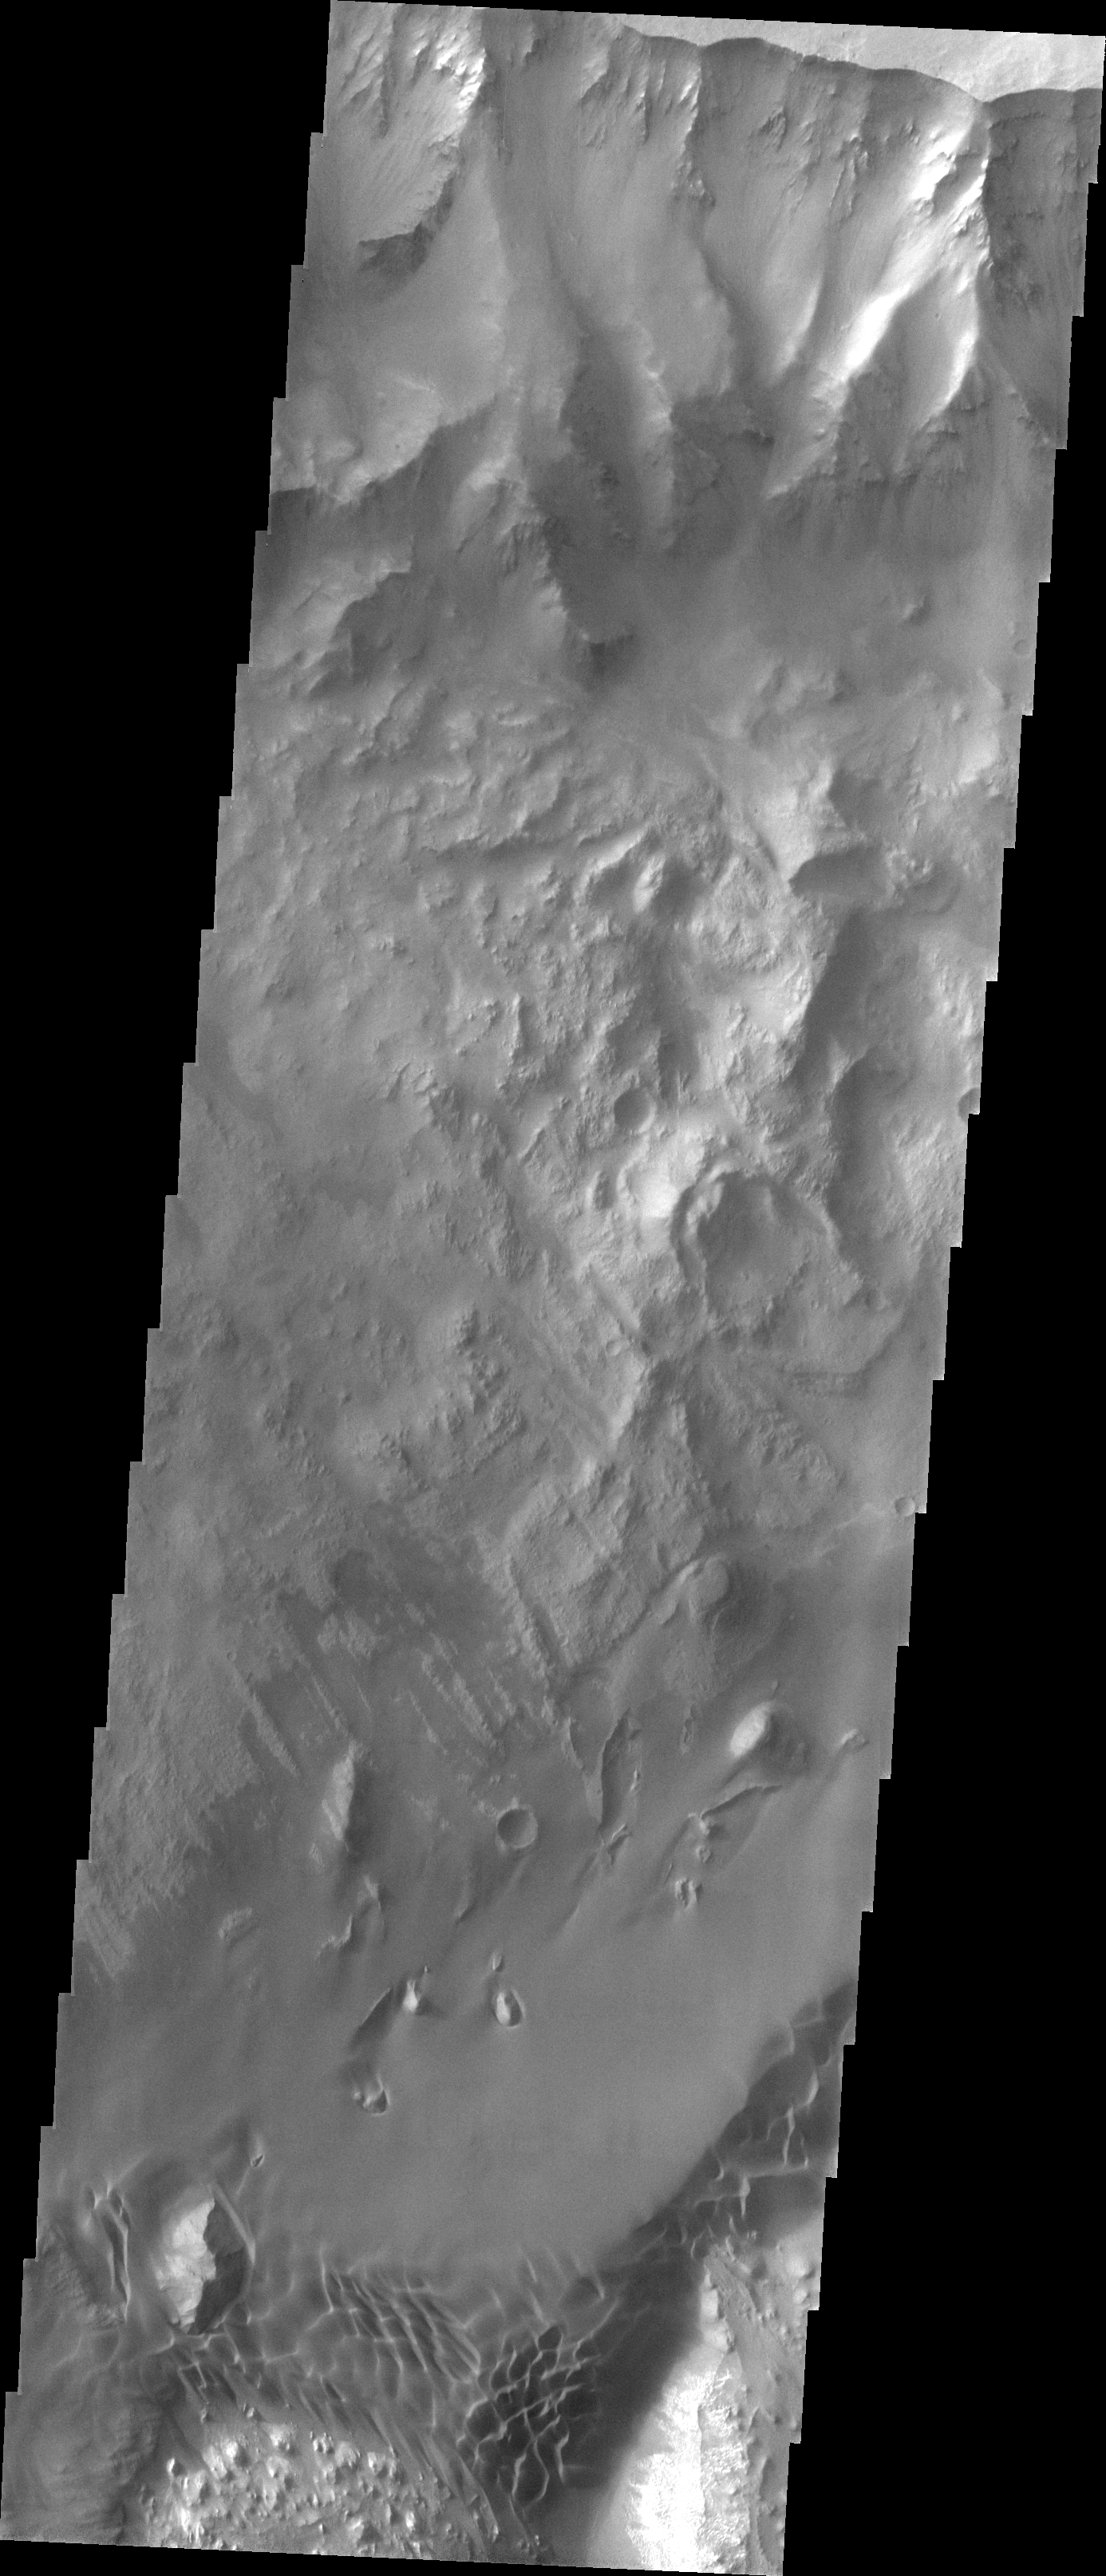

Ganges Chasma Sand Sheet

Our topic for the weeks of April 4 and April 11 is dunes on Mars. We will look at the north polar sand sea and at isolated dune fields at lower latitudes. Sand seas on Earth are often called “ergs,” an Arabic name for dune field. A sand sea differs from a dune field in two ways: 1) a sand sea has a large regional extent, and 2) the individual dunes are large in size and complex in form.

Today’s sand sheet is located in the Ganges Chasma portion of Valles Marineris. As with yesterday’s image, note that the dune forms are seen only at the margin and that the interior of the sand sheet at this resolution appears to completely lack dune forms.

Image information: VIS instrument. Latitude -6.4, Longitude 310.7 East (49.3 West). 19 meter/pixel resolution.

Note: this THEMIS visual image has not been radiometrically nor geometrically calibrated for this preliminary release. An empirical correction has been performed to remove instrumental effects. A linear shift has been applied in the cross-track and down-track direction to approximate spacecraft and planetary motion. Fully calibrated and geometrically projected images will be released through the Planetary Data System in accordance with Project policies at a later time.

NASA’s Jet Propulsion Laboratory manages the 2001 Mars Odyssey mission for NASA’s Office of Space Science, Washington, D.C. The Thermal Emission Imaging System (THEMIS) was developed by Arizona State University, Tempe, in collaboration with Raytheon Santa Barbara Remote Sensing. The THEMIS investigation is led by Dr. Philip Christensen at Arizona State University. Lockheed Martin Astronautics, Denver, is the prime contractor for the Odyssey project, and developed and built the orbiter. Mission operations are conducted jointly from Lockheed Martin and from JPL, a division of the California Institute of Technology in Pasadena.

Credit: NASA/JPL/Arizona State University